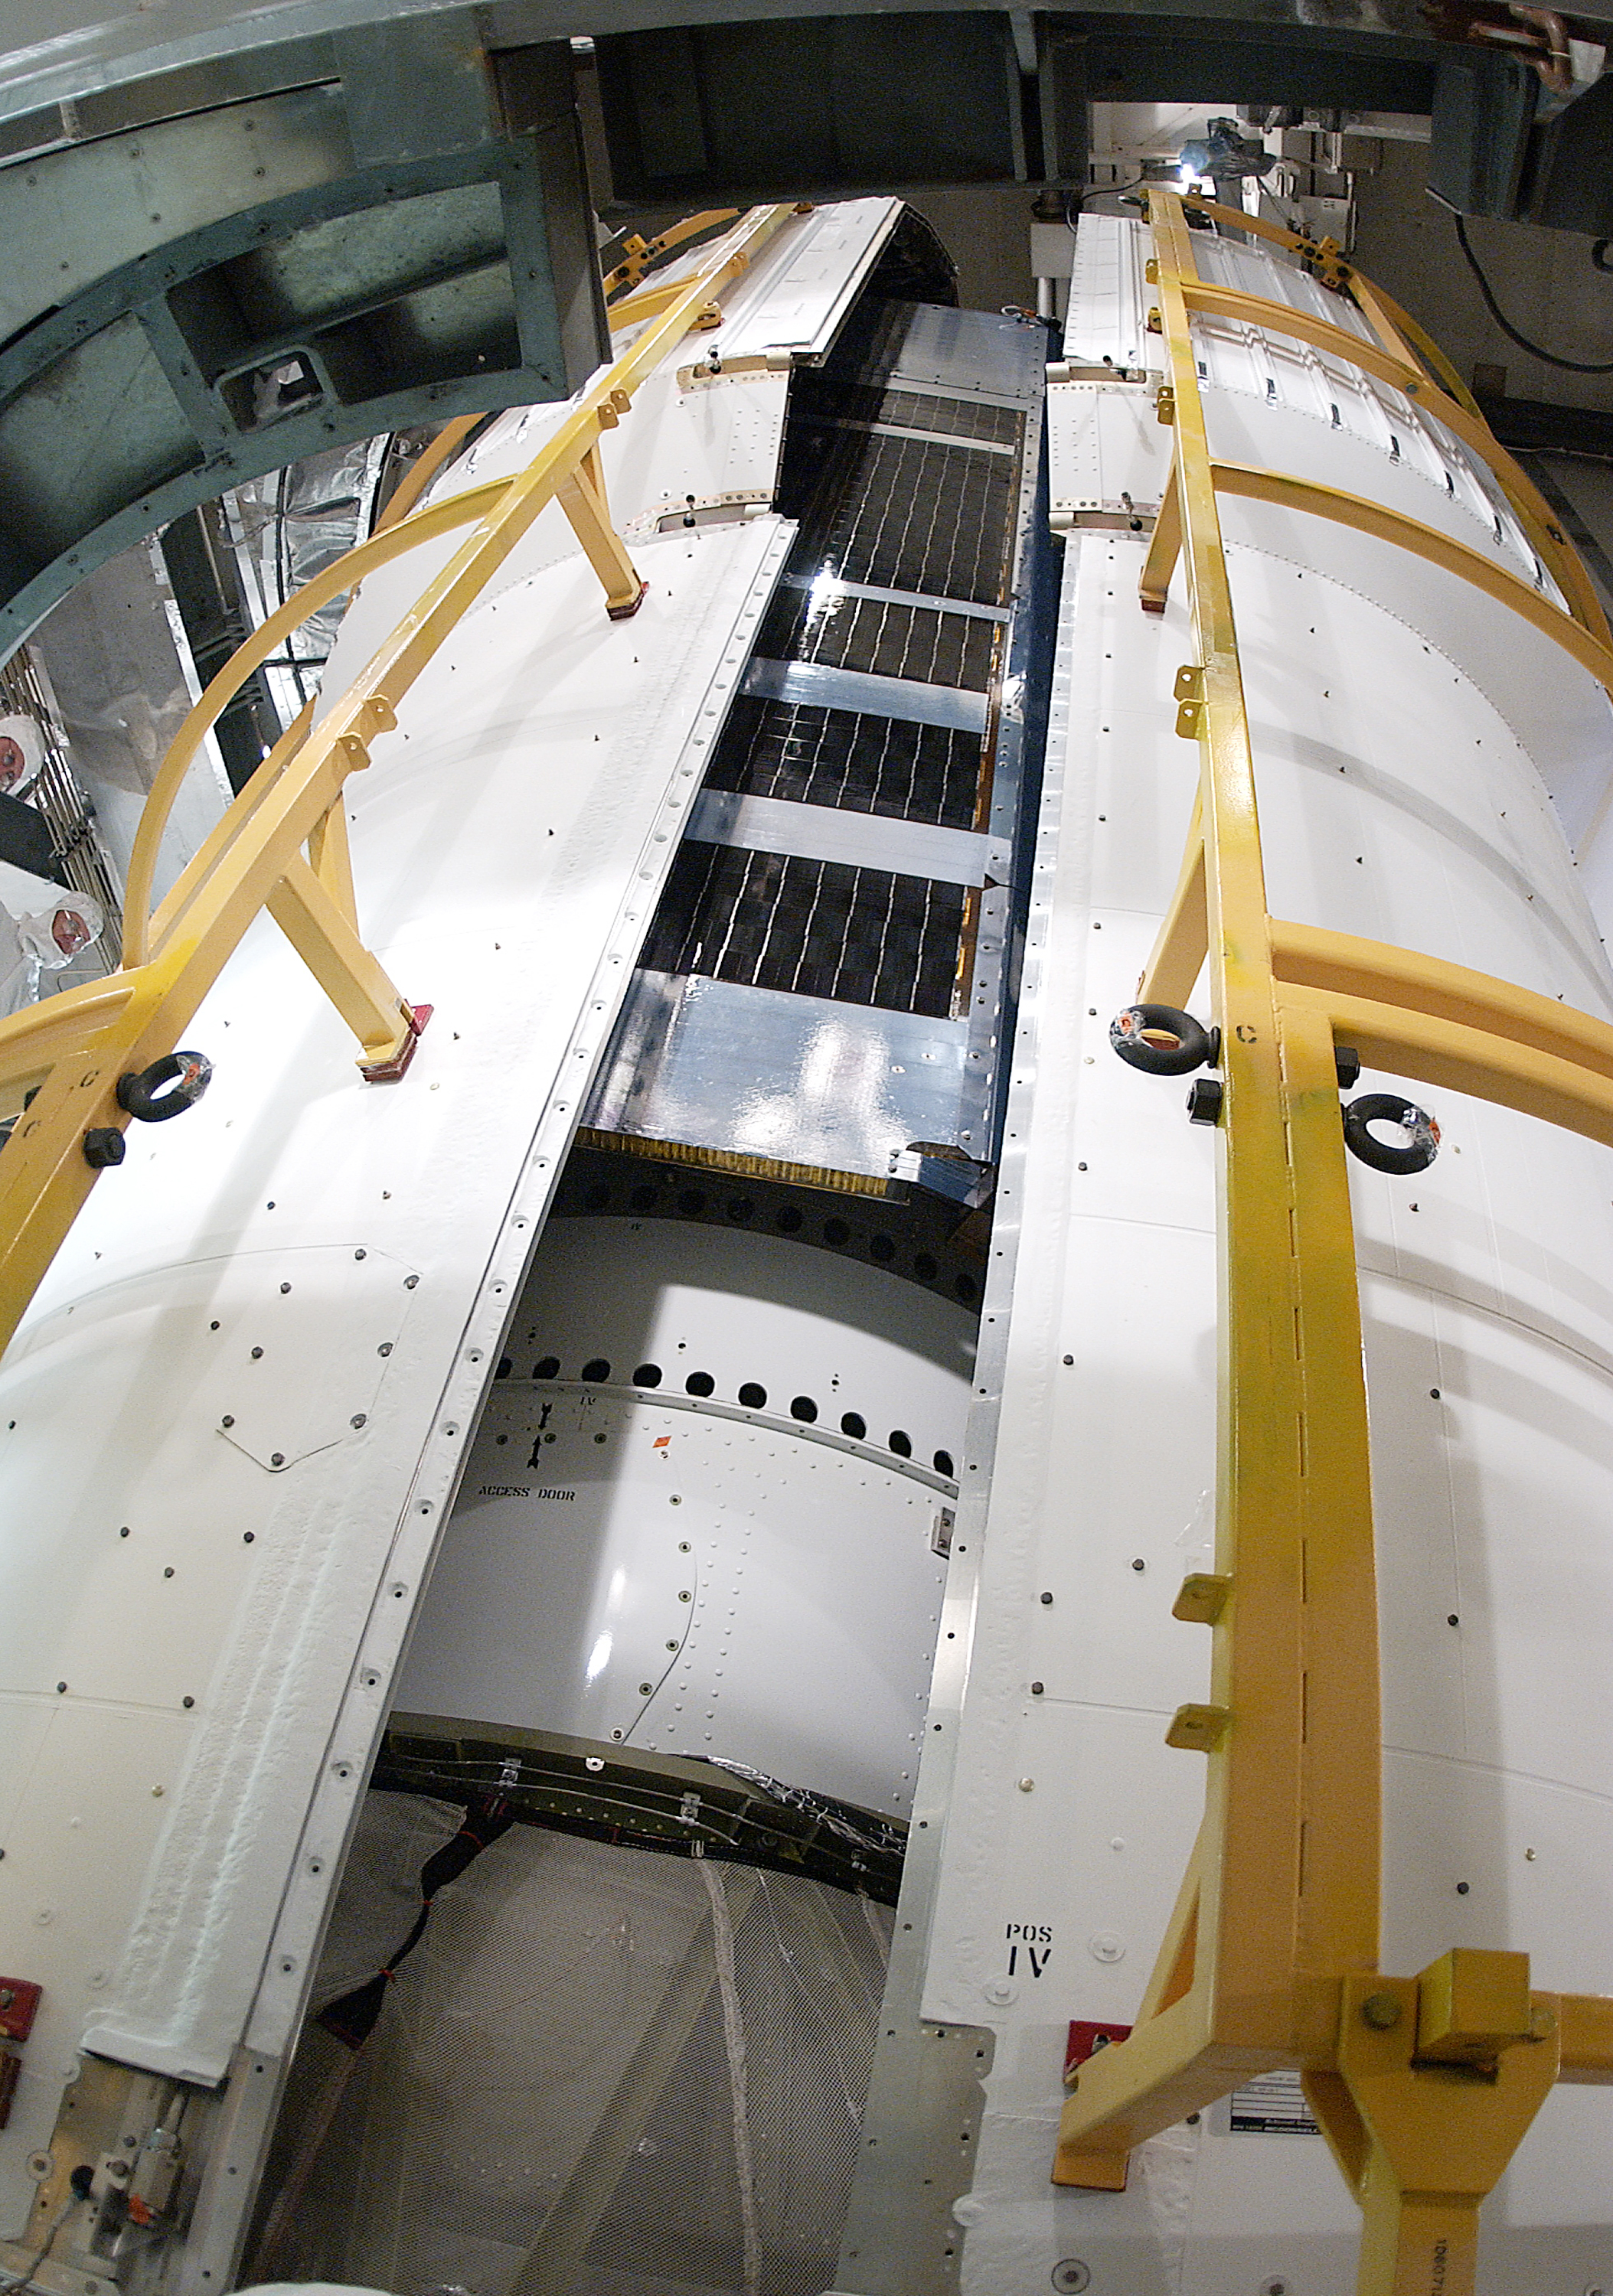

Spitzer in a Faring

The Spitzer Space Telescope was placed in a faring on top of a Delta II rocket before not being launched due to the need to do additional engineering verification on the rocket. Spitzer was later moved back off its rocket and subsequently launched on a different vehicle on August 25, 2003.

Credit: NASA/KSC